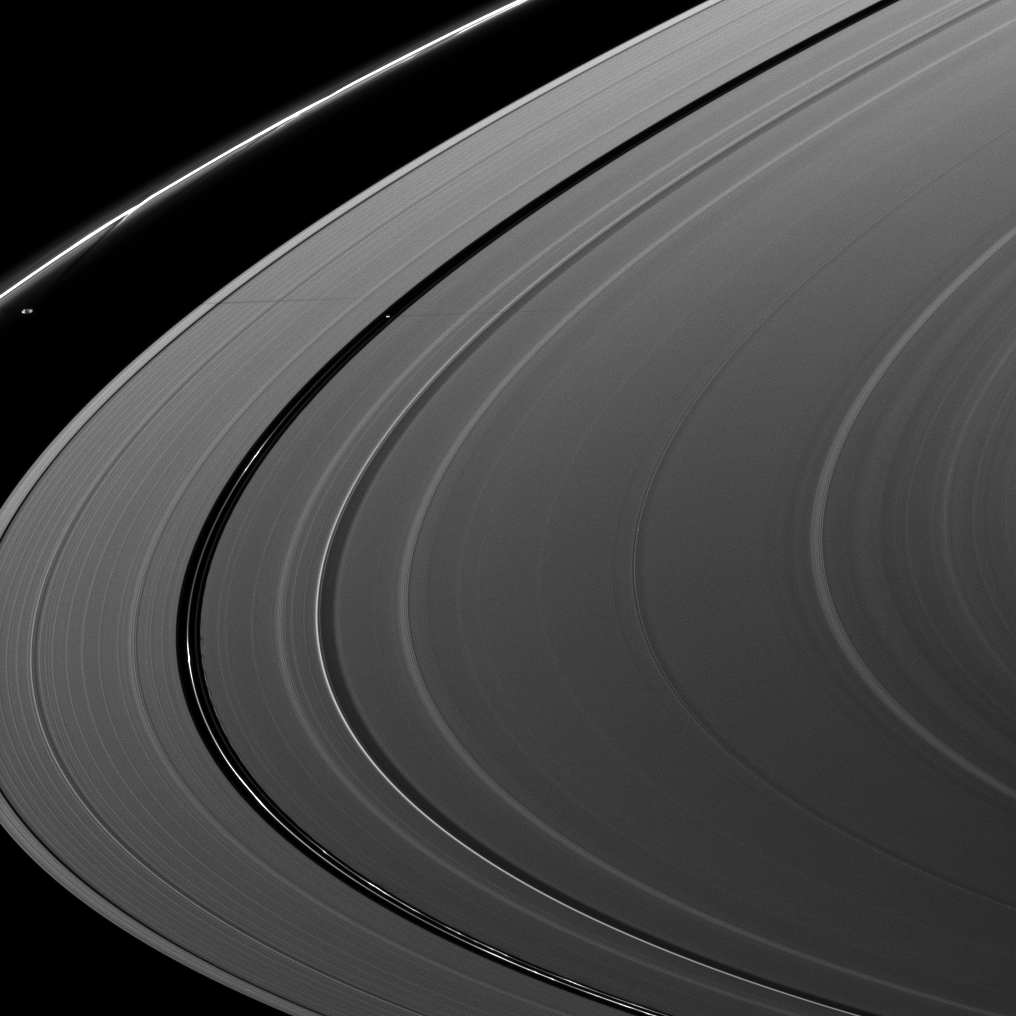

Prometheus and Pan Pair

Saturn’s moons Prometheus and Pan cast a pair of shadows on the A ring in this image taken shortly after the planet’s August 2009 equinox.

Pan (28 kilometers, or 17 miles across) orbits in the Encke Gap of the A ring, and it can be seen casting a shadow to the right of and a little below Prometheus’ shadow in this image.

The gravity of potato-shaped Prometheus (86 kilometers, or 53 miles across) periodically creates streamer-channels in the F ring, and the moon’s handiwork can be seen above the moon in this image. To learn more and to watch a movie of this process, see PIA08397.

Kinky, discontinuous ringlets in the Encke Gap are also visible at the bottom of the image. See PIA11676 to learn more.

The novel illumination geometry that accompanies equinox lowers the sun’s angle to the ringplane, significantly darkens the rings, and causes out-of-plane structures to look anomalously bright and cast shadows across the rings. These scenes are possible only during the few months before and after Saturn’s equinox, which occurs only once in about 15 Earth years. Before and after equinox, Cassini’s cameras have spotted not only the predictable shadows of some of Saturn’s moons (see PIA11657), but also the shadows of newly revealed vertical structures in the rings themselves (see PIA11665).

This view looks toward the northern, sunlit side of the rings from about 8 degrees above the ringplane. The main rings have been brightened relative to the F-ring to increase visibility.

The image was taken in visible light with the Cassini spacecraft narrow-angle camera on Aug. 21, 2009. The view was acquired at a distance of approximately 2.2 million kilometers (1.4 million miles) from Saturn. Image scale is 13 kilometers (8 miles) per pixel.

The Cassini-Huygens mission is a cooperative project of NASA, the European Space Agency and the Italian Space Agency. The Jet Propulsion Laboratory, a division of the California Institute of Technology in Pasadena, manages the mission for NASA’s Science Mission Directorate, Washington, D.C. The Cassini orbiter and its two onboard cameras were designed, developed and assembled at JPL. The imaging operations center is based at the Space Science Institute in Boulder, Colo.

Credit: NASA/JPL/Space Science Institute